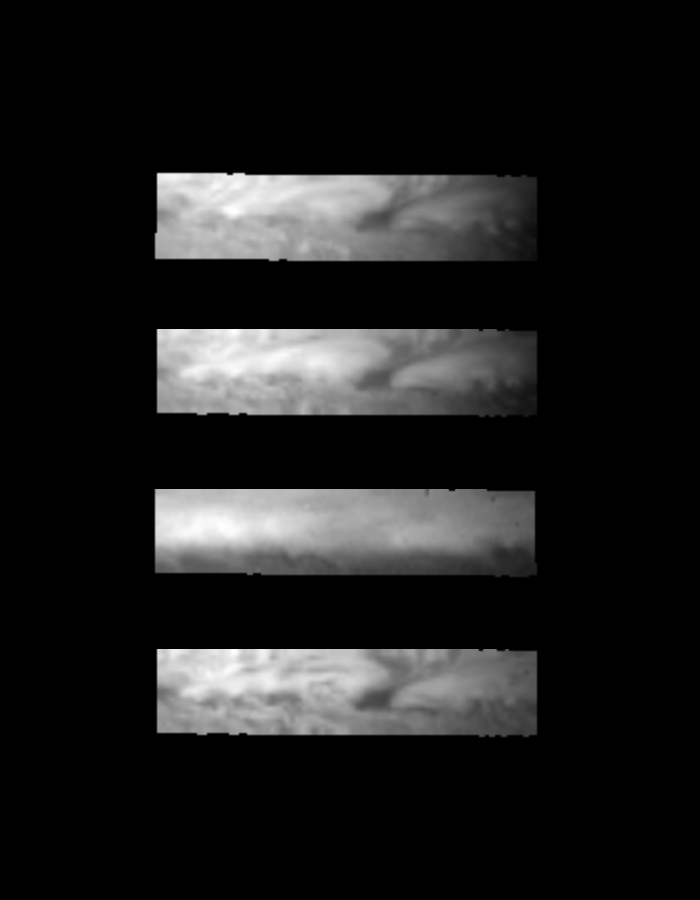

NIMS Views of a Jovian “Hot Spot”

These four Galileo/NIMS near-infrared images of a small portion of the equatorial region of Jupiter show a dark clearing of clouds in the meteorologically-active troposphere of Jupiter. This region constitutes a “hot spot,” a nearly-clear area devoid of thick ammonia clouds which allows Jupiter’s indigenous heat radiation to shine through at 5 microns (not shown). These features are thought to be areas of downwelling, dry (low ammonia and water humidity) air. The second image from the top, taken at a wavelength sensitive to methane absorption, has muted contrast, showing that a high-level optically-thin haze layer overlies the entire region. All other images, taken over a large range of methane-insensitive wavelengths from 0.76 to 2.74 microns, reveal such 5 micron bright hotspots as actually being dark in reflected sunlight, confirming clearings in the bright reflective surrounding cloud layer and perhaps indicating absorption by clouds and/or gases at relatively deep levels in the atmosphere.

These images were acquired December 17, 1996 from a distance of 1.43 million kilometers above the cloudtops. The large dark clearing near the middle of the image is approximately 7000 km wide in the east-west direction and 4000 km tall in the north-south direction, about twice the size of the continental U. S. Images shown are at 0.76, 1.61, 1.99, and 2.74 microns, proceeding from top to bottom.

The Jet Propulsion Laboratory, Pasadena, CA manages the mission for NASA’s Office of Space Science, Washington, DC.

Credit: NASA/JPL